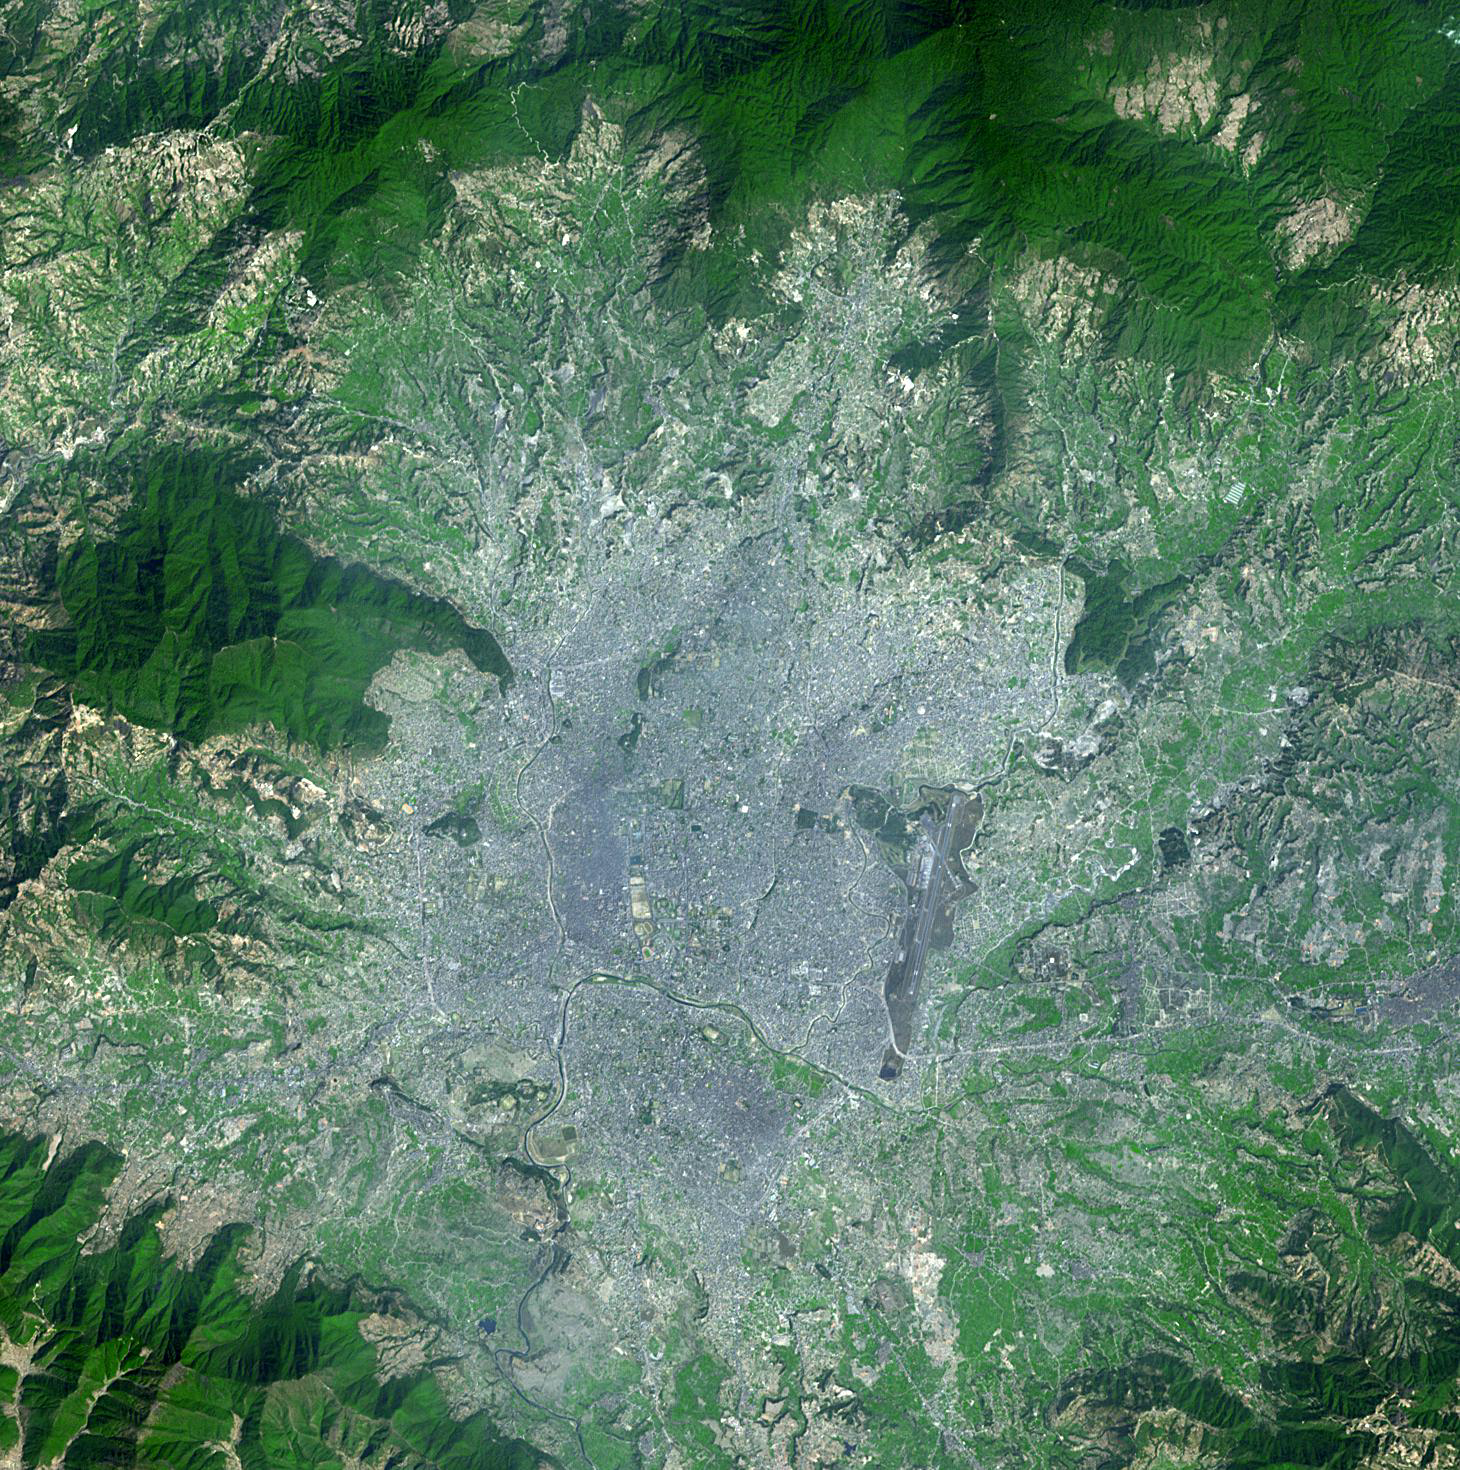

Kathmandu, Nepal

Kathmandu is the capital of Nepal, with a population of about 2.5 million inhabitants for the greater metropolitan area. The city is the gateway to tourism in Nepal, and is the center of the country’s economy, with a literacy rate of 98%. The Kathmandu Valley is listed as a UNESCO World Heritage Site to recognize the rich number of monuments found in seven different monument zones. The image was acquired March 4, 2009, covers an area of 22 by 22 km, and is located at 27.6 degrees north latitude, 85.3 degrees east longitude.

With its 14 spectral bands from the visible to the thermal infrared wavelength region and its high spatial resolution of 15 to 90 meters (about 50 to 300 feet), ASTER images Earth to map and monitor the changing surface of our planet. ASTER is one of five Earth-observing instruments launched Dec. 18, 1999, on Terra. The instrument was built by Japan’s Ministry of Economy, Trade and Industry. A joint U.S./Japan science team is responsible for validation and calibration of the instrument and data products.

The broad spectral coverage and high spectral resolution of ASTER provides scientists in numerous disciplines with critical information for surface mapping and monitoring of dynamic conditions and temporal change. Example applications are: monitoring glacial advances and retreats; monitoring potentially active volcanoes; identifying crop stress; determining cloud morphology and physical properties; wetlands evaluation; thermal pollution monitoring; coral reef degradation; surface temperature mapping of soils and geology; and measuring surface heat balance.

The U.S. science team is located at NASA’s Jet Propulsion Laboratory, Pasadena, Calif. The Terra mission is part of NASA’s Science Mission Directorate, Washington, D.C.

Credit: NASA/GSFC/METI/ERSDAC/JAROS, and U.S./Japan ASTER Science Team